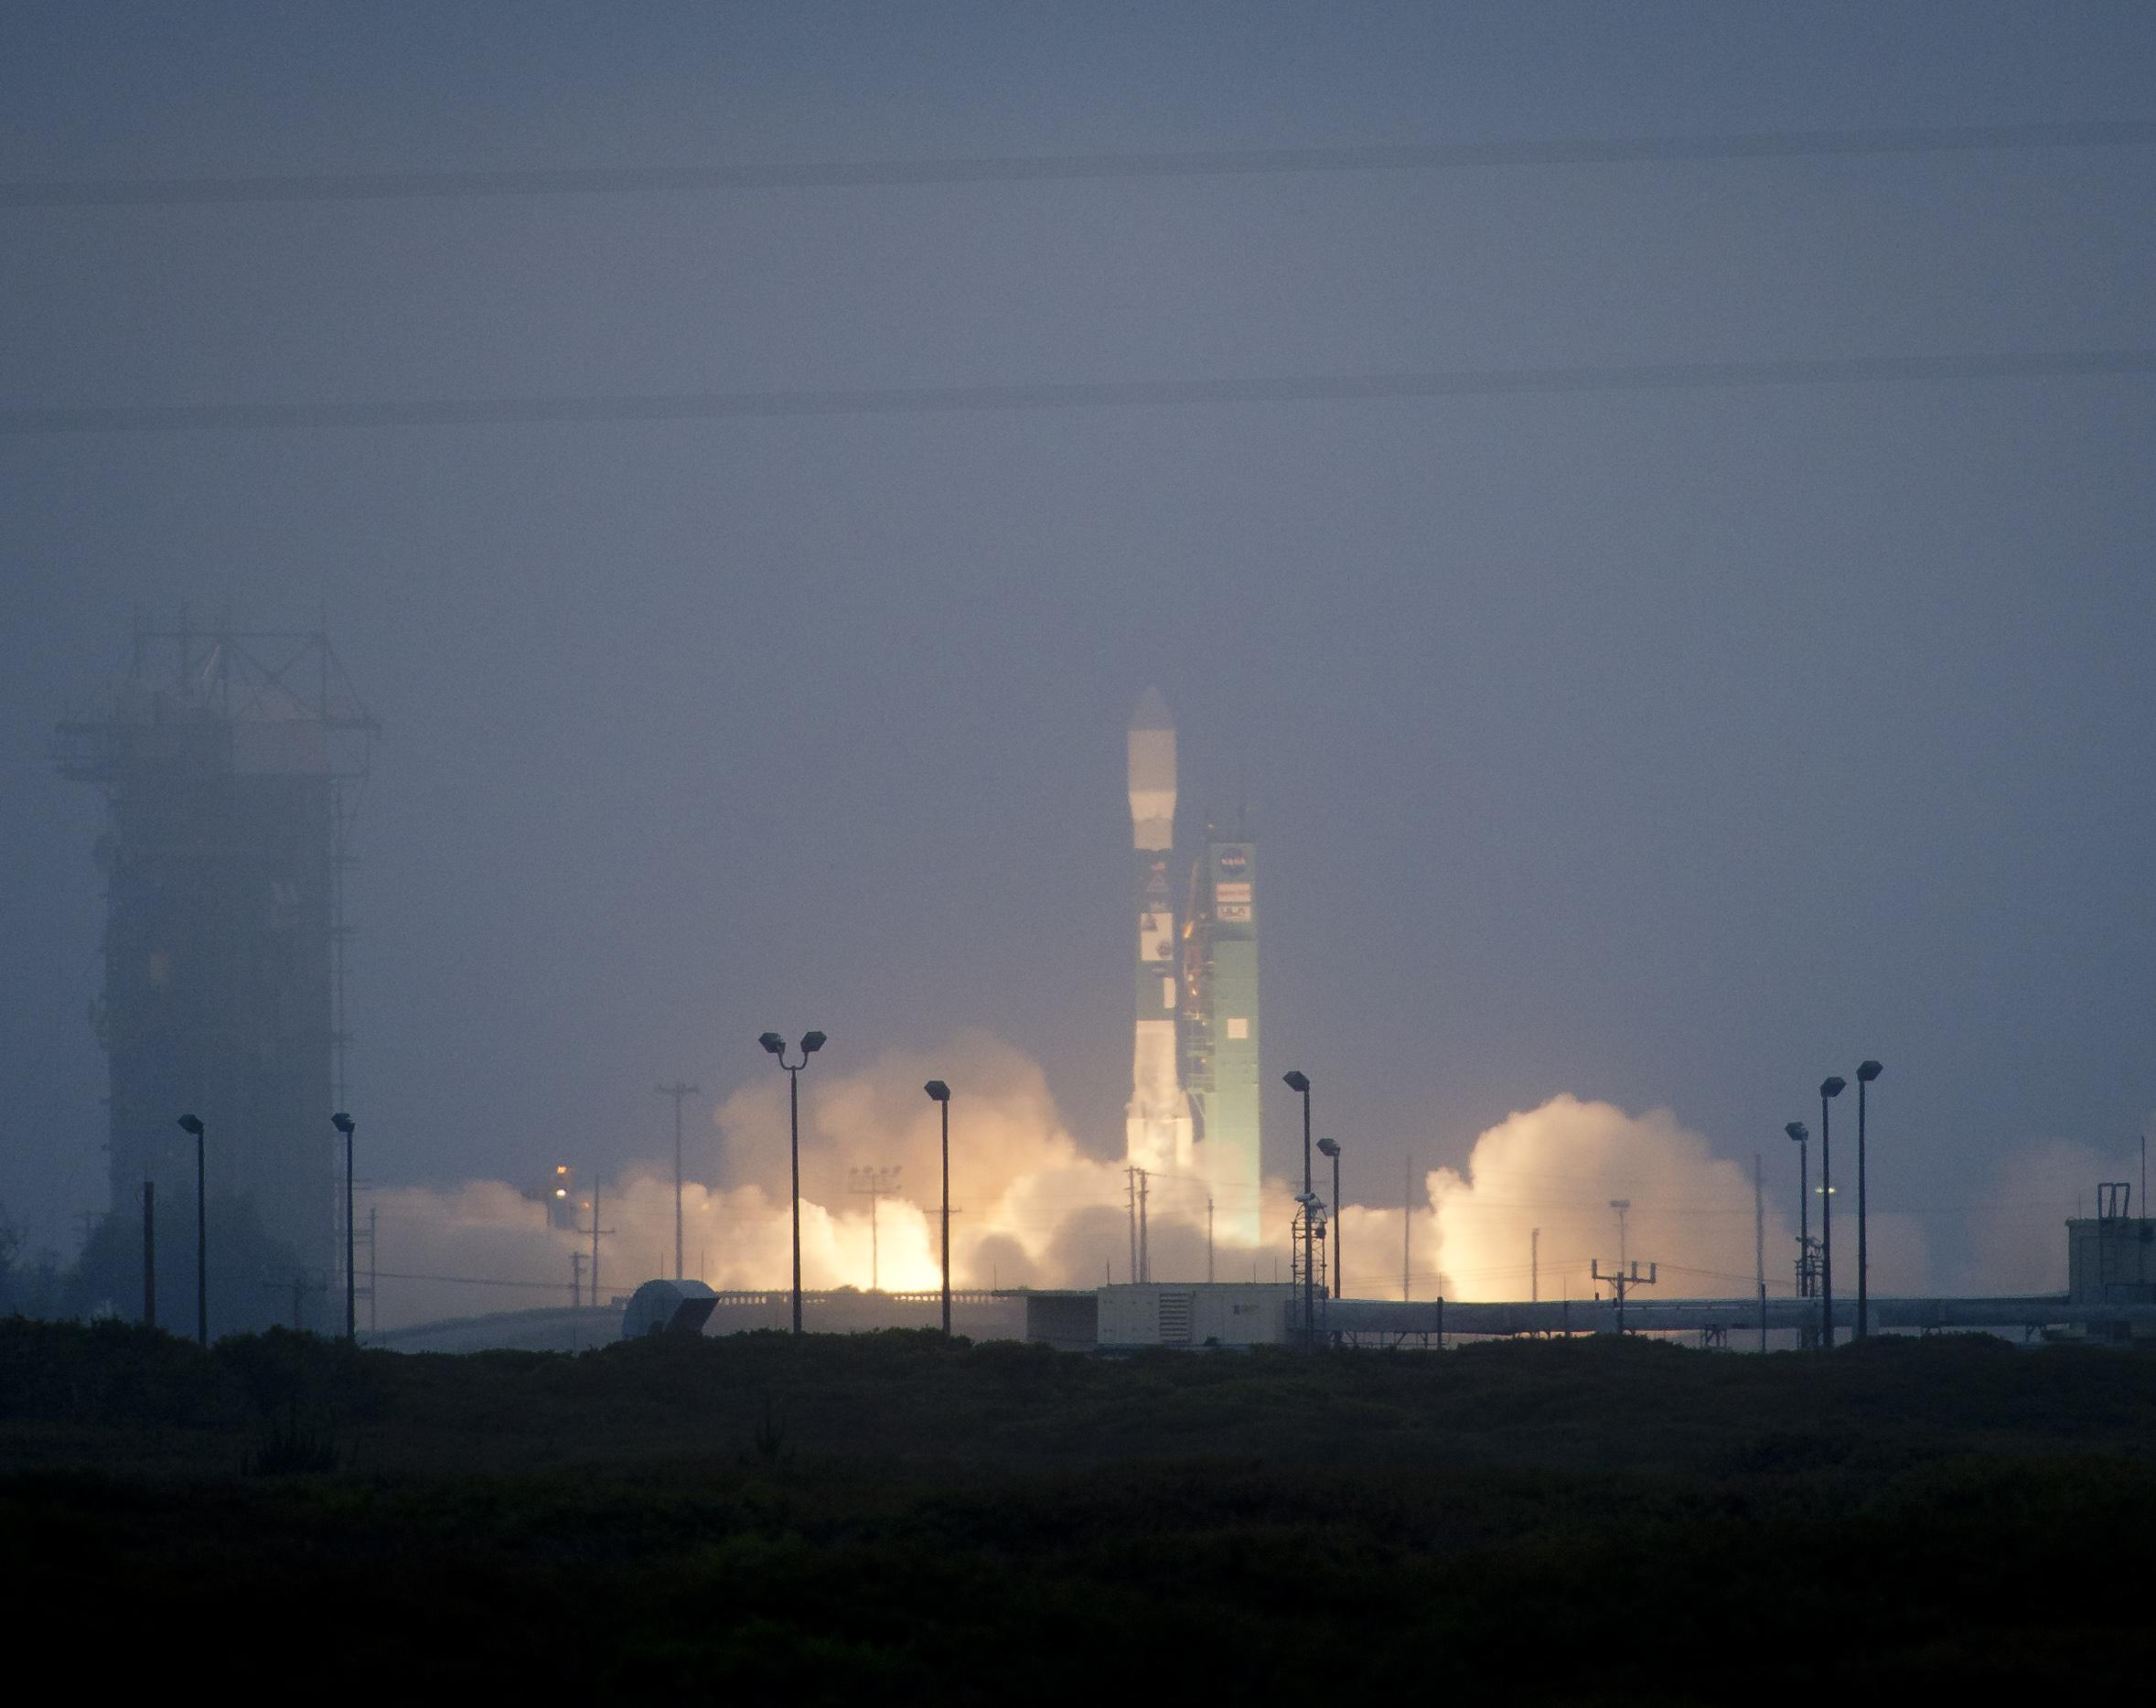

Liftoff of the Delta II Rocket

A Delta II rocket launches with the Aquarius/SAC-D spacecraft payload from Space Launch Complex 2 at Vandenberg Air Force Base, Calif. on Friday, June 10, 2011. The joint U.S./Argentinian Aquarius/Satélite de Aplicaciones Científicas (SAC)-D mission, set to launch June 10, will map the salinity at the ocean surface, information critical to improving our understanding of two major components of Earth’s climate system: the water cycle and ocean circulation.

Credit: NASA/Bill Ingalls